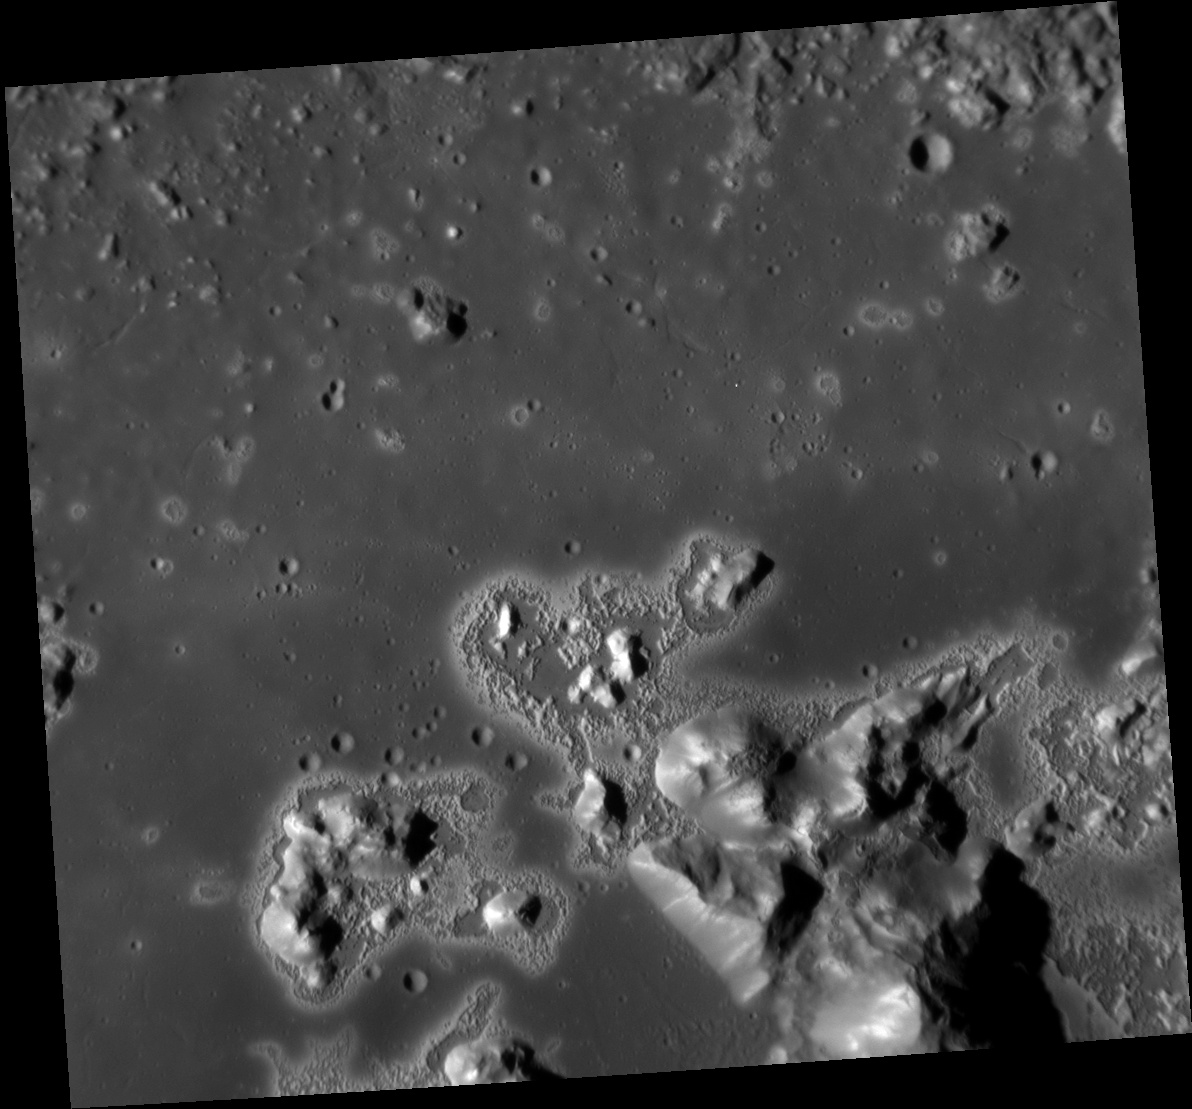

Eminent Eminescu

Date acquired: July 25, 2012
Image Mission Elapsed Time (MET): 251689770
Image ID: 2264711
Instrument: Narrow Angle Camera (NAC) of the Mercury Dual Imaging System (MDIS)
Center Latitude: 11.08°
Center Longitude: 114.2° E
Resolution: 35 meters/pixel
Scale: This scene is 39 km (24 mi) across.
Incidence Angle: 67.6°
Emission Angle: 23.9°
Phase Angle: 43.7°

This image, taken with the Narrow Angle Camera (NAC), gives us a stunning close-up view of the floor of Eminescu crater. The high-reflectance patches surrounding the central peaks and scattered across the crater floor are hollows, an unexpected landform found in MESSENGER high-resolution images. Hollows are shallow, irregular, bright depressions whose formation may involve loss of volatile material.

This image was acquired as a high-resolution targeted observation. Targeted observations are images of a small area on Mercury’s surface at resolutions much higher than the 200-meter/pixel morphology base map. It is not possible to cover all of Mercury’s surface at this high resolution, but typically several areas of high scientific interest are imaged in this mode each week.

The MESSENGER spacecraft is the first ever to orbit the planet Mercury, and the spacecraft’s seven scientific instruments and radio science investigation are unraveling the history and evolution of the Solar System’s innermost planet. Visit the Why Mercury? section of this website to learn more about the key science questions that the MESSENGER mission is addressing. During the one-year primary mission, MDIS acquired 88,746 images and extensive other data sets. MESSENGER is now in a year-long extended mission, during which plans call for the acquisition of more than 80,000 additional images to support MESSENGER’s science goals.

These images are from MESSENGER, a NASA Discovery mission to conduct the first orbital study of the innermost planet, Mercury. For information regarding the use of images, see the MESSENGER image use policy.

Credit: NASA/Johns Hopkins University Applied Physics Laboratory/Carnegie Institution of Washington